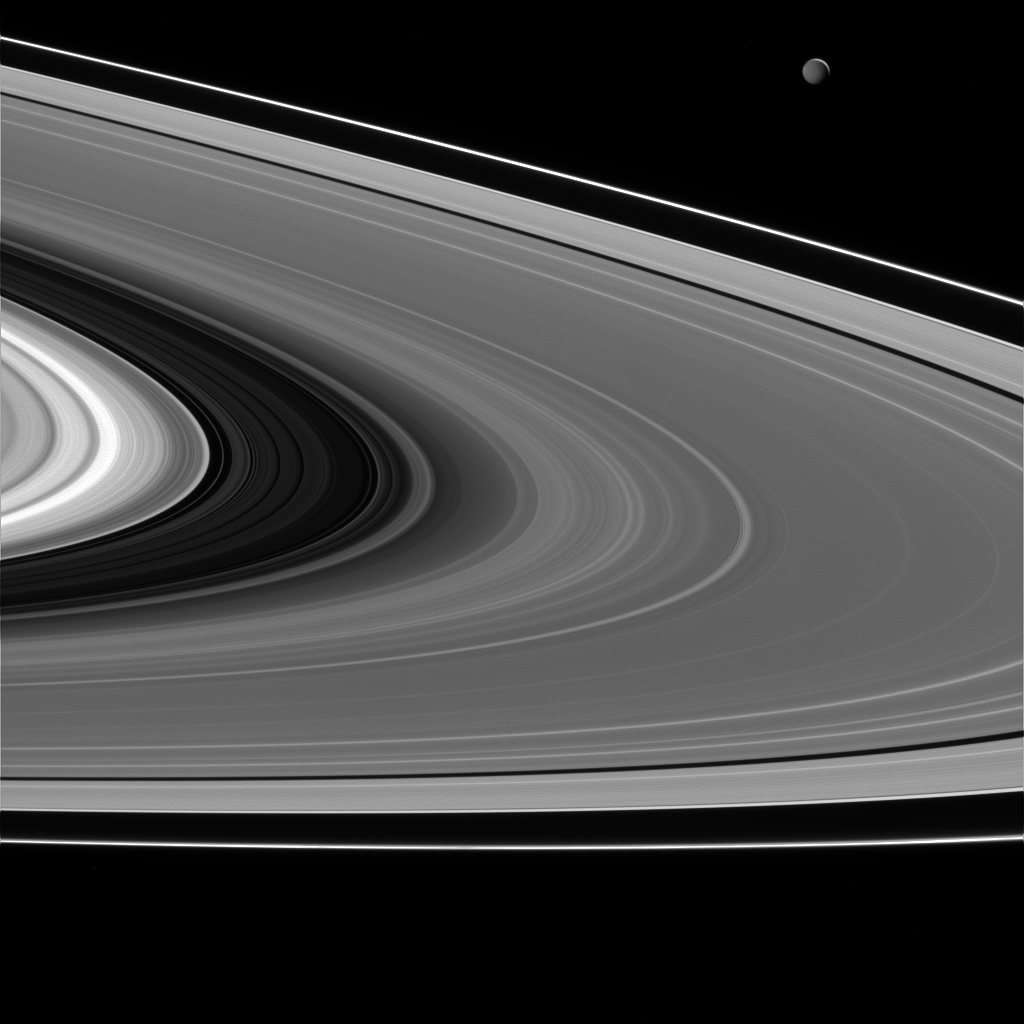

Mimas by Saturnshine

Although we are used to seeing Saturn’s moons lit directly by the Sun, sometimes we can catch them illuminated by “Saturnshine.” Here, we see Mimas (upper right) lit by light reflected off of Saturn.

With each reflection, the intensity of the illumination is decreased significantly. To better illustrate the effect of Saturnshine, in this image Mimas (246 miles, 396 kilometers across), has had its brightness enhanced by a factor of 2.5 relative to the rings.

This view looks toward the trailing hemisphere of Mimas. North on Mimas is up and rotated 8 degrees to the right. The image was taken in visible light with the Cassini spacecraft narrow-angle camera on Feb. 16, 2015.

The view was obtained at a distance of approximately 1.6 million miles (2.5 million kilometers) from Mimas and at a Sun-Mimas-spacecraft, or phase, angle of 148 degrees. Image scale is 9 miles (15 kilometers) per pixel.

The Cassini-Huygens mission is a cooperative project of NASA, the European Space Agency and the Italian Space Agency. The Jet Propulsion Laboratory, a division of the California Institute of Technology in Pasadena, manages the mission for NASA’s Science Mission Directorate, Washington, D.C. The Cassini orbiter and its two onboard cameras were designed, developed and assembled at JPL. The imaging team is based at the Space Science Institute, Boulder, Colo.

Credit: NASA/JPL-Caltech/Space Science Institute